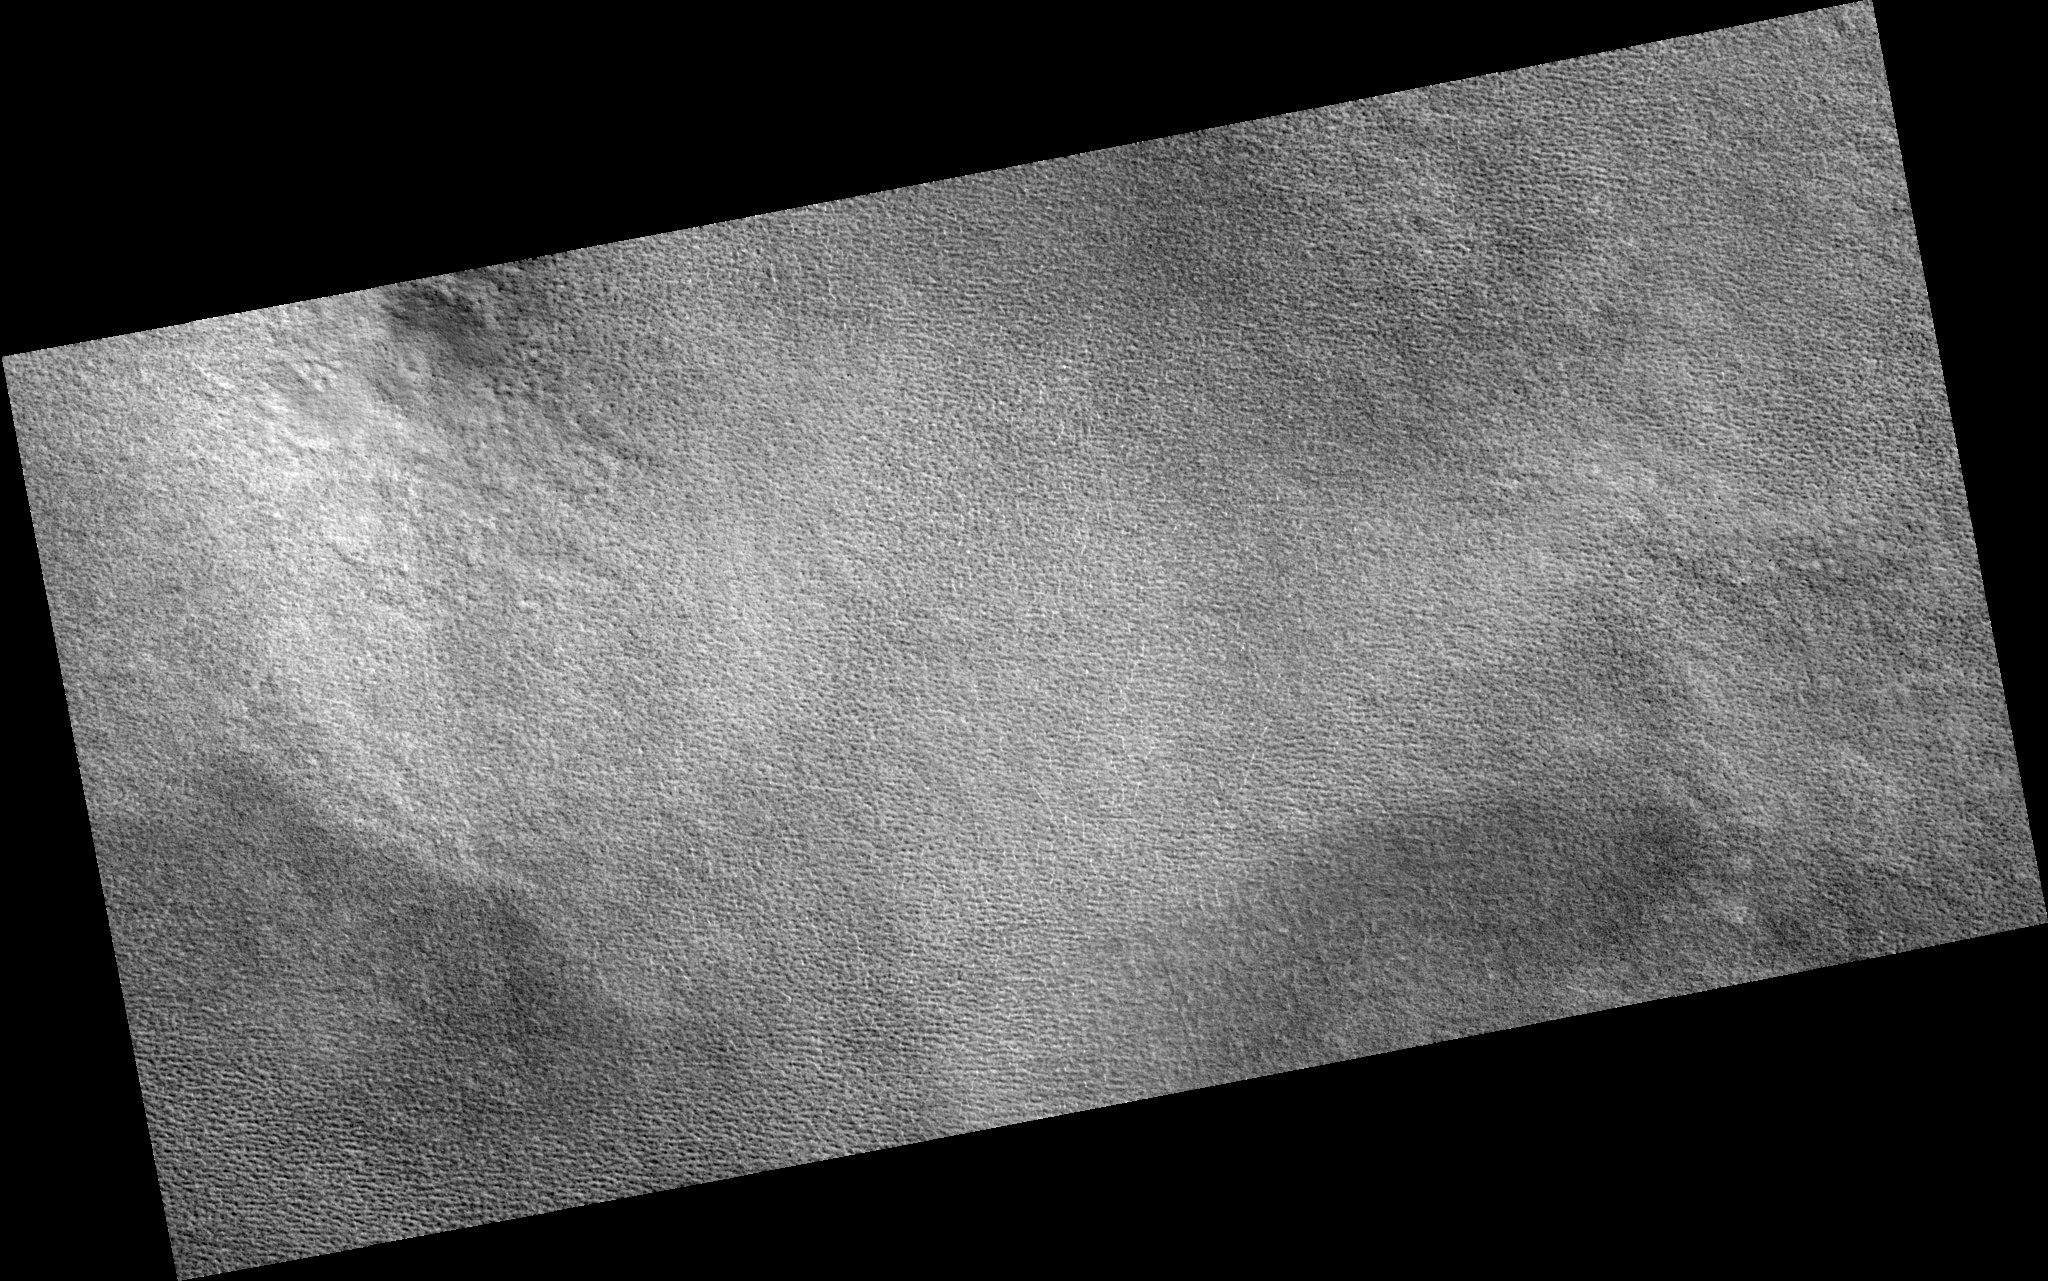

Northern Plains

Image PSP_001351_2490 was taken by the High Resolution Imaging Science Experiment (HiRISE) camera onboard the Mars Reconnaissance Orbiter spacecraft on November 9, 2006. The complete image is centered at 69.0 degrees latitude, 260.0 degrees East longitude. The range to the target site was 315.3 km (197.1 miles). At this distance the image scale is 31.5 cm/pixel (with 1 x 1 binning) so objects ~95 cm across are resolved. The image shown here has been map-projected to 25 cm/pixel. The image was taken at a local Mars time of 2:54 PM and the scene is illuminated from the west with a solar incidence angle of 58 degrees, thus the sun was about 32 degrees above the horizon. At a solar longitude of 133.0 degrees, the season on Mars is Northern Summer.

NASA’s Jet Propulsion Laboratory, a division of the California Institute of Technology in Pasadena, manages the Mars Reconnaissance Orbiter for NASA’s Science Mission Directorate, Washington. Lockheed Martin Space Systems, Denver, is the prime contractor for the project and built the spacecraft. The High Resolution Imaging Science Experiment is operated by the University of Arizona, Tucson, and the instrument was built by Ball Aerospace and Technology Corp., Boulder, Colo.

Credit: NASA/JPL/Univ. of Arizona